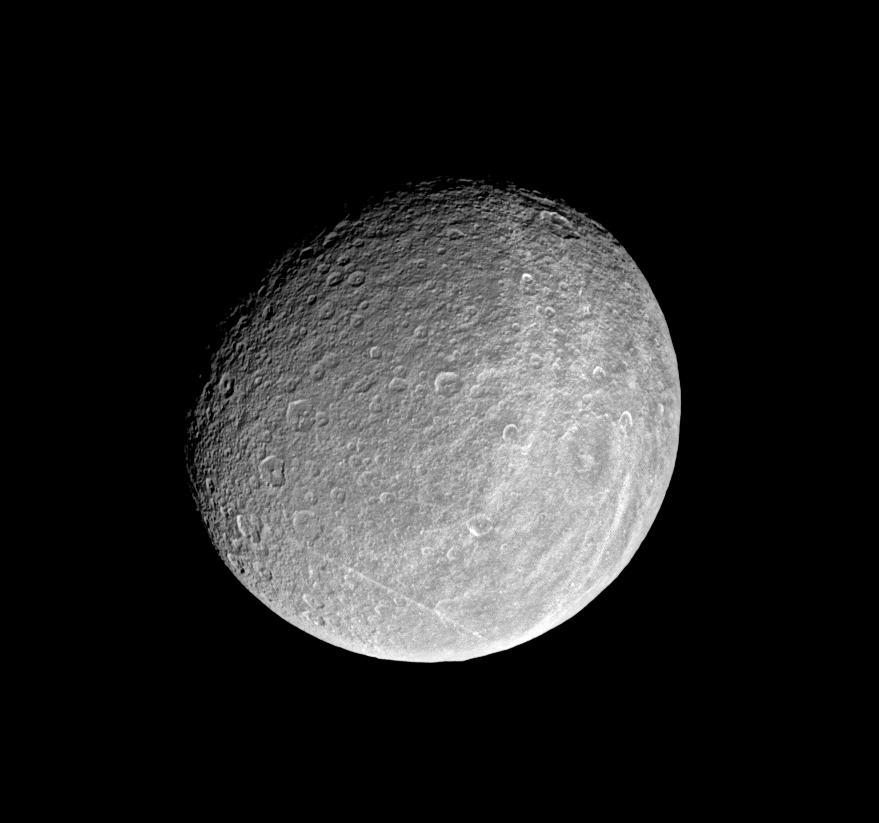

Impact Central

This view of the trailing hemisphere of Saturn’s moon Rhea shows the region’s bright wispy markings, but also shows off the moon’s craters in great detail. Of particular interest to imaging scientists is the distribution and orientation of the many craters with polygonal rims. These are craters with rough, angular shapes, rather than smooth, circular ones. Rhea is 1,528 kilometers (949 miles) across.

This image was taken in visible light with the Cassini spacecraft narrow angle camera on Jan. 16, 2005, at a distance of approximately 500,000 kilometers (311,000 miles) from Rhea and at a Sun-Rhea-spacecraft, or phase, angle of 35 degrees. (PIA06578 is a true color version of this image.) Resolution in the original image was about 3 kilometers (2 miles) per pixel. The image has been rotated so that north on Rhea is up. Contrast was enhanced and the image was magnified by a factor of two to aid visibility.

The Cassini-Huygens mission is a cooperative project of NASA, the European Space Agency and the Italian Space Agency. The Jet Propulsion Laboratory, a division of the California Institute of Technology in Pasadena, manages the mission for NASA’s Science Mission Directorate, Washington, D.C. The Cassini orbiter and its two onboard cameras were designed, developed and assembled at JPL. The imaging team is based at the Space Science Institute, Boulder, Colo.

Credit: NASA/JPL/Space Science Institute